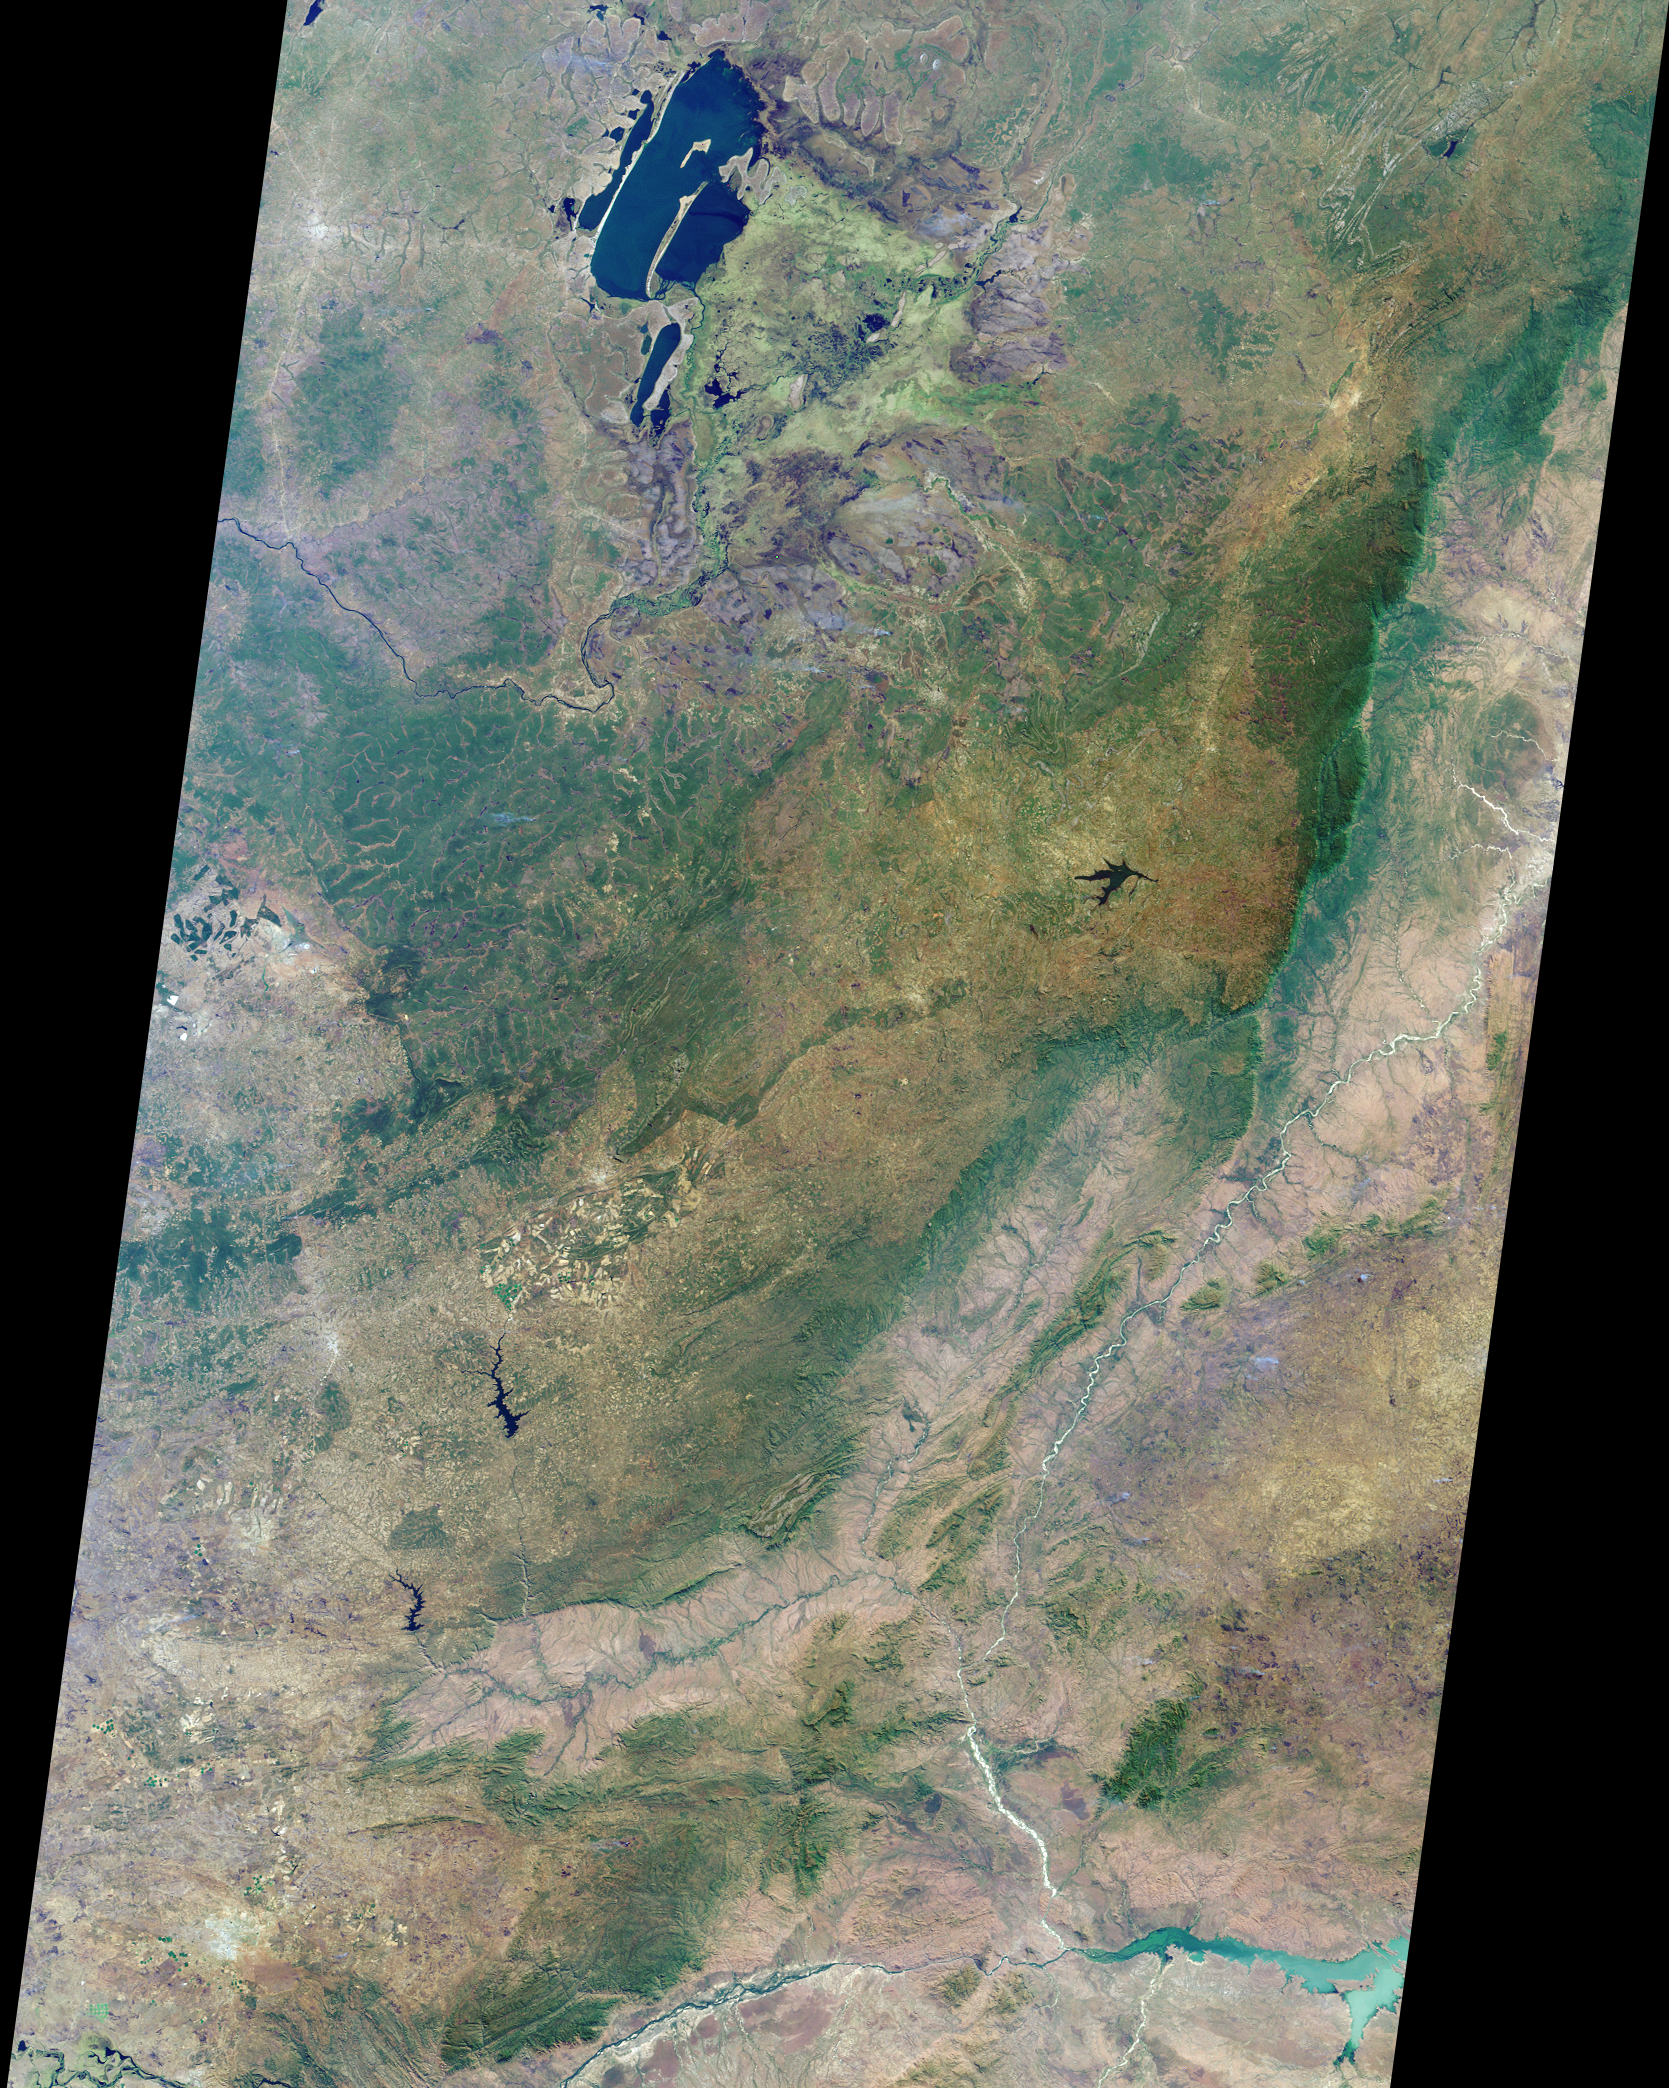

Where on Earth…? MISR Mystery Image Quiz # 20:Zambia, the Democratic Republic of the Congo, Mozambique, and Zimbabwe

The answers to this quiz appear in blue below each question.

1. Name the nation(s) that appear and any national capital cities included within the image area.

Answer: The nations that appear within the image area are Zambia, the Democratic Republic of the Congo, Mozambique, and the extreme north part of Zimbabwe. Zambia’s capital city of Lusaka appears as the pale gray-colored area in the lower left-hand corner of the image.

2. At the top of the image are several large lakes with extensive swamps and marshlands to the east and southeast. Three of the following four statements about the marshlands are true. Which one is false?
(A) A large, solitary bird, whose name derives from its unusually-shaped bill and who is the only known species of its genus, is regularly sighted here in July.
(B) The end of the wet season occurred less than a month prior to the acquisition of this image, and water levels in the marshes are still high.
(C) At least two different kinds of semi-aquatic ruminants can be found in the swamps and marshlands of this region.
(D) Industrial fishing is not allowed in any of the lakes or swamps.

Answer: B is false.
The Bangweulu swamps are part of a large complex of major lakes, and the Chambeshi and Luapula as major rivers. One of the most rare and elusive birds in Africa, the shoebill stork (Balaeniceps rex) favors the Bangweulu swamps as one of their last remaining habitats. The rainy season in Zambia is from November to April, so when this image was captured (July) several months had elapsed since the onset of the dry season. Unique to the floodplains of the Bangweulu swamps is the water-loving black lechwe (a semi-aquatic antelope). There are also sitatunga (another antelope adapted to wetland areas) and hippos. Bangweulu is an open access fishery, but with a number of fishing restrictions, and a prohibition against industrial fishing.

3. In the center left-hand portion of the image is a large green-colored area, bordered by a big river on its northern flank. Three of the following four statements about this area are true. Which one is false?
(A) Despite intensive copper mining activities to the south, this forested region does not sit atop a rich deposit of copper ore.
(B) The pattern of bright green and tan situated below the green area indicates a region of many large-scale commercial farms.
(C) One nation’s government is planning to construct a high grade road northwards across the area, although it is part of a different nation’s territory.
(D) During the 1960s, political leaders of the area made an unsuccessful attempt to secede as an independent nation.

Answer: A is false.
The mineral-rich province of the Democratic Republic of Congo which thrusts into the center of Zambia, is known variously as Shaba, Katanga, and also is also sometimes called the Congo Pedicle. The pattern of bright green and tan below the green area is the Mkushi farming block, a commercial maize growing area. A cluster of circular green areas are visible in this area, indicating center pivot irrigation. The Luapula river runs from Lake Bengweulu along the border between Zambia and the DRC, and the government of Zambia has begun planning work on the tarring of the so-called “pedicle road” across Katanga and the construction of a bridge across the Luapula river. Zambia’s heavily-developed Copperbelt and the Congo Pedicle are both within central African Copper Belt, and the pedicle area has often been the subject of dispute. In 1961, copper-rich Katanga under Moise Tshombe attempted to secede from the rest of the Congo.

4. A steep escarpment traverses the right-hand portion of the image, and a fertile valley is found to its east. Three of the following four statements about this region are true. Which one is false?
(A) This escarpment is part of a 6000 kilometer-long fault system.
(B) The strange-looking tree, Adansonia digitata, is commonly found in some parts of this region.
(C) The soils in the valley are relatively nutrient-rich because of their volcanic origin.
(D) Both Ceratotherium simum and Loxodonta spp. can be found within these areas.

Answer: Both C and D accepted as false.
The steep escarpment in this image lies at the southern end of the Great Rift Valley, a vast rift fault system that extends from Lebanon to Mozambique. The Great Rift Valley is created by the rifting and separation of the African and Arabian tectonic plates and is actually a continental extension of the midoceanic ridge. To the east of the central plateau region is the Muchinga Escarpment, which falls about a thousand meters to the Luangwa Valley. The Luangwa Valley is one of the major agro-economical zones in Zambia, and in the parkland and game viewing areas of the Luangwa, vegetation and wildlife is lush and diverse. Pockets of baobab trees (Adansonia digitata) are still common here, despite the large numbers of elephants which eat the boabab and can impede the ability of mature boabab trees to reproduce. The Luangwa’s soils are a mixture of alluvial and medium to heavy textured soils. Although the soils are considered to be relatively nutrient-rich compared with other soil types in Zambia, these soils are not considered to be derived from volcanic sources because the basement rocks are mostly sedimentary, and only the intrusions are volcanic. The endangered White Rhino (Ceratotherium simum) are not found in this part of Africa.

5. In the very bottom right of the image, at the junction of two rivers, is a large, pale green lake. Three of the following four statements about it are true. Which one is false?
(A) Give or take a few meters, the average depth of the lake is about 25 meters.
(B) Almost five thousand people living downstream from the lake lost their homes during the severe floods of 2001.
(C) The “lake” was created by dam construction and is, in fact, a reservoir boasting the largest holding capacity of any on the continent.
(D) A side effect of the dam is that the floodplain downstream no longer receives yearly inundation by floodwaters.

Answer: Either B or C accepted as false
The Cahora Bassa Lake is actually an artificial reservoir on the Zambezi River, resulting from the construction of the Cahora Bassa dam in 1974. The Cahora Bassa dam, and the Kariba dam further upstream, were constructed for the production of hydroelectricity. Although the deepest parts of the Lake extend to about 157 meters, the average depth is between 21 and 26 meters. The 2001 flooding event in Mozambique affected about 400,000 people and displaced approximately 77,000 from their homes. The Lake Kariba reservoir upstream on the Zambezi has a larger holding capacity than Cahora Bassa. Annual flooding used to renew the soil of nearby farmland, but the Cahora Bassa and Kariba dams now prevent yearly flooding.

MISR was built and is managed by NASA’s Jet Propulsion Laboratory, Pasadena, CA, for NASA’s Office of Earth Science, Washington, DC. The Terra satellite is managed by NASA’s Goddard Space Flight Center, Greenbelt, MD. JPL is a division of the California Institute of Technology.

Credit: NASA/GSFC/LaRC/JPL, MISR Team